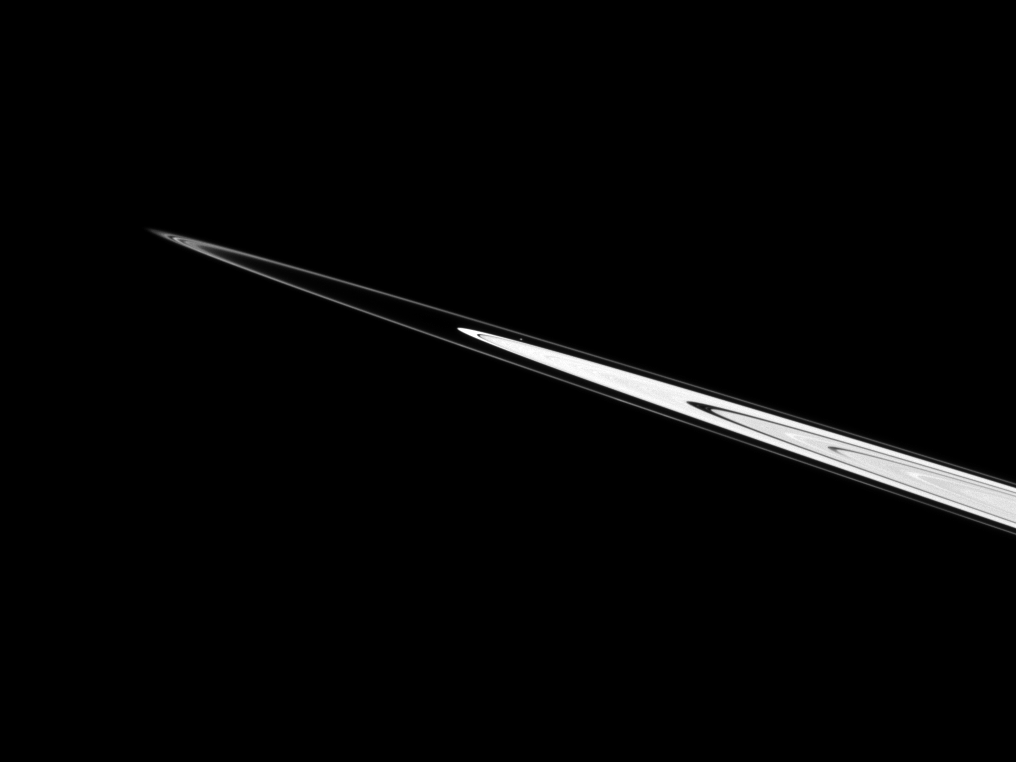

Speck Between Rings

Atlas can be seen just above the center of this Cassini spacecraft image as the moon orbits in the Roche Division between Saturn’s A ring and thin F ring.

See PIA08405 for closer views of Atlas (30 kilometers, or 19 miles across). This view looks toward the northern, sunlit side of the rings from just above the ringplane.

The image was taken in visible light with the Cassini spacecraft narrow-angle camera on April 12, 2010. The view was obtained at a distance of approximately 2.1 million kilometers (1.3 million miles) from Atlas. Image scale is 13 kilometers (8 miles) per pixel.

The Cassini-Huygens mission is a cooperative project of NASA, the European Space Agency and the Italian Space Agency. The Jet Propulsion Laboratory, a division of the California Institute of Technology in Pasadena, manages the mission for NASA’s Science Mission Directorate, Washington, D.C. The Cassini orbiter and its two onboard cameras were designed, developed and assembled at JPL. The imaging operations center is based at the Space Science Institute in Boulder, Colo.

Credit: NASA/JPL/Space Science Institute